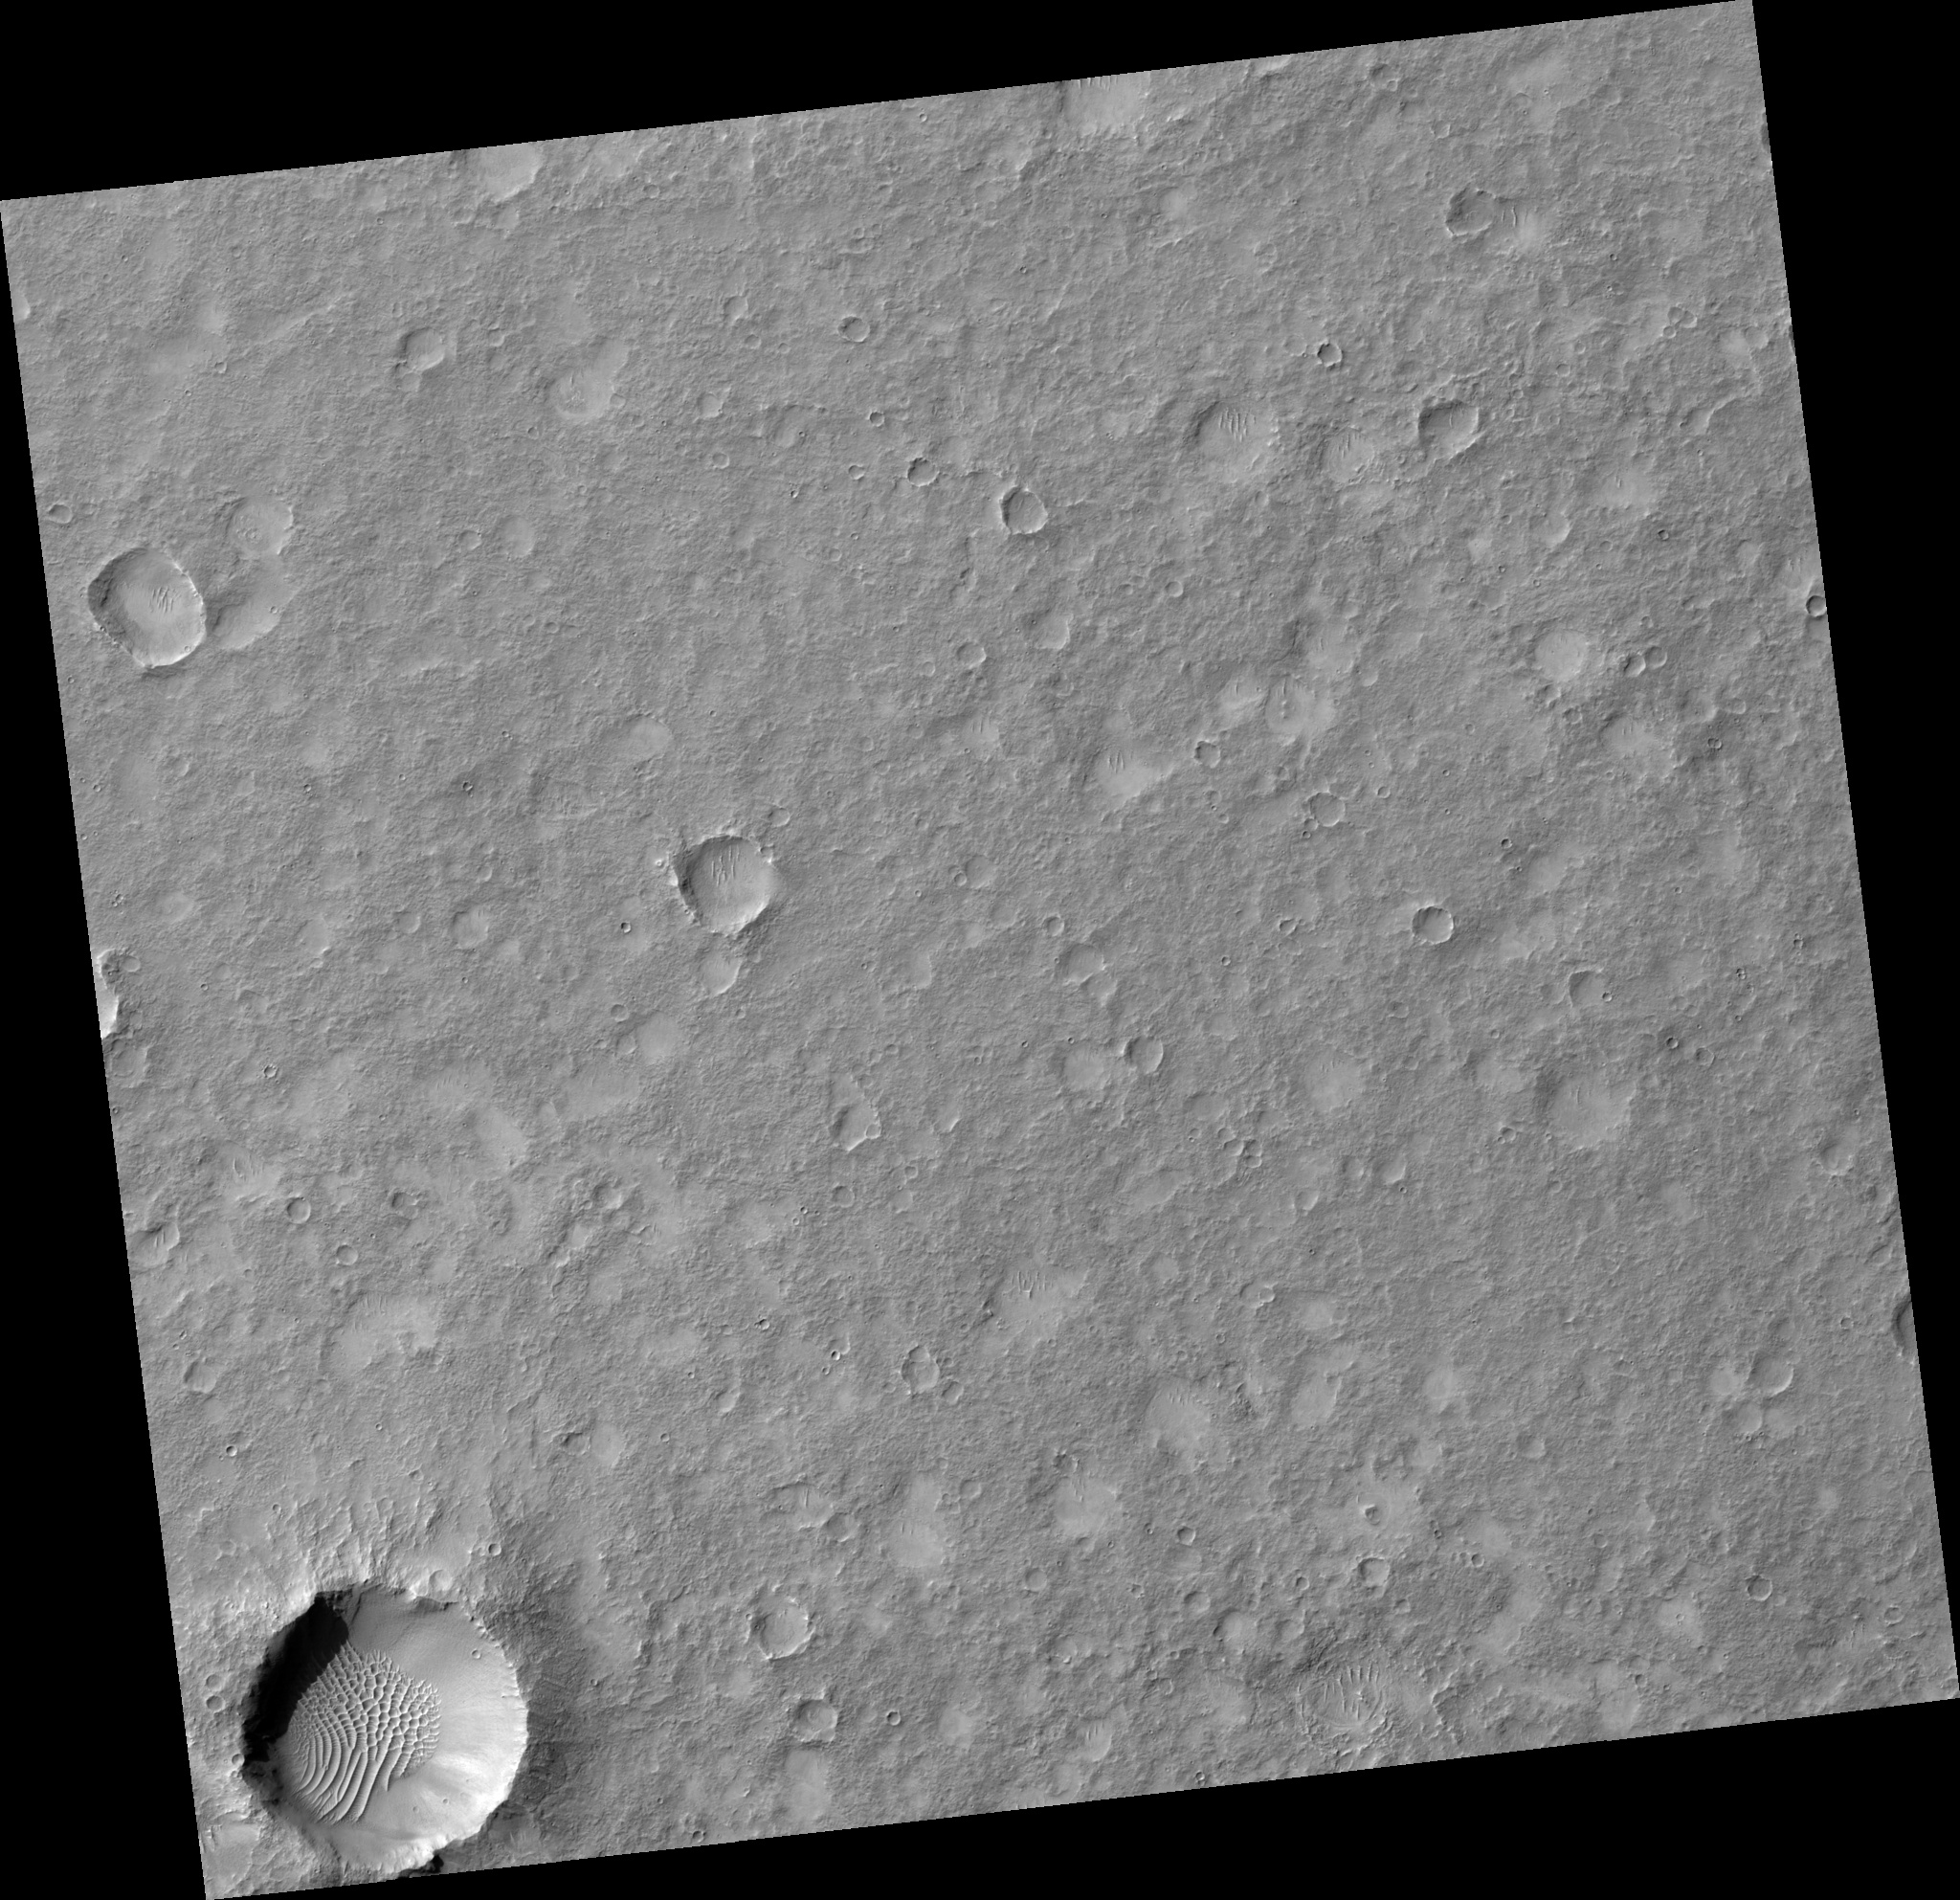

Terrain Southeast of Thaumasia Highlands

Image PSP_001482_1515 was taken by the High Resolution Imaging Science Experiment (HiRISE) camera onboard the Mars Reconnaissance Orbiter spacecraft on November 19, 2006. The complete image is centered at -28.3 degrees latitude, 304.1 degrees East longitude. The range to the target site was 251.9 km (157.4 miles). At this distance the image scale is 25.2 cm/pixel (with 1 x 1 binning) so objects ~76 cm across are resolved. The image shown here has been map-projected to 25 cm/pixel and north is up. The image was taken at a local Mars time of 3:37 PM and the scene is illuminated from the west with a solar incidence angle of 69 degrees, thus the sun was about 21 degrees above the horizon. At a solar longitude of 137.9 degrees, the season on Mars is Northern Summer.

NASA’s Jet Propulsion Laboratory, a division of the California Institute of Technology in Pasadena, manages the Mars Reconnaissance Orbiter for NASA’s Science Mission Directorate, Washington. Lockheed Martin Space Systems, Denver, is the prime contractor for the project and built the spacecraft. The High Resolution Imaging Science Experiment is operated by the University of Arizona, Tucson, and the instrument was built by Ball Aerospace and Technology Corp., Boulder, Colo.

Credit: NASA/JPL/Univ. of Arizona